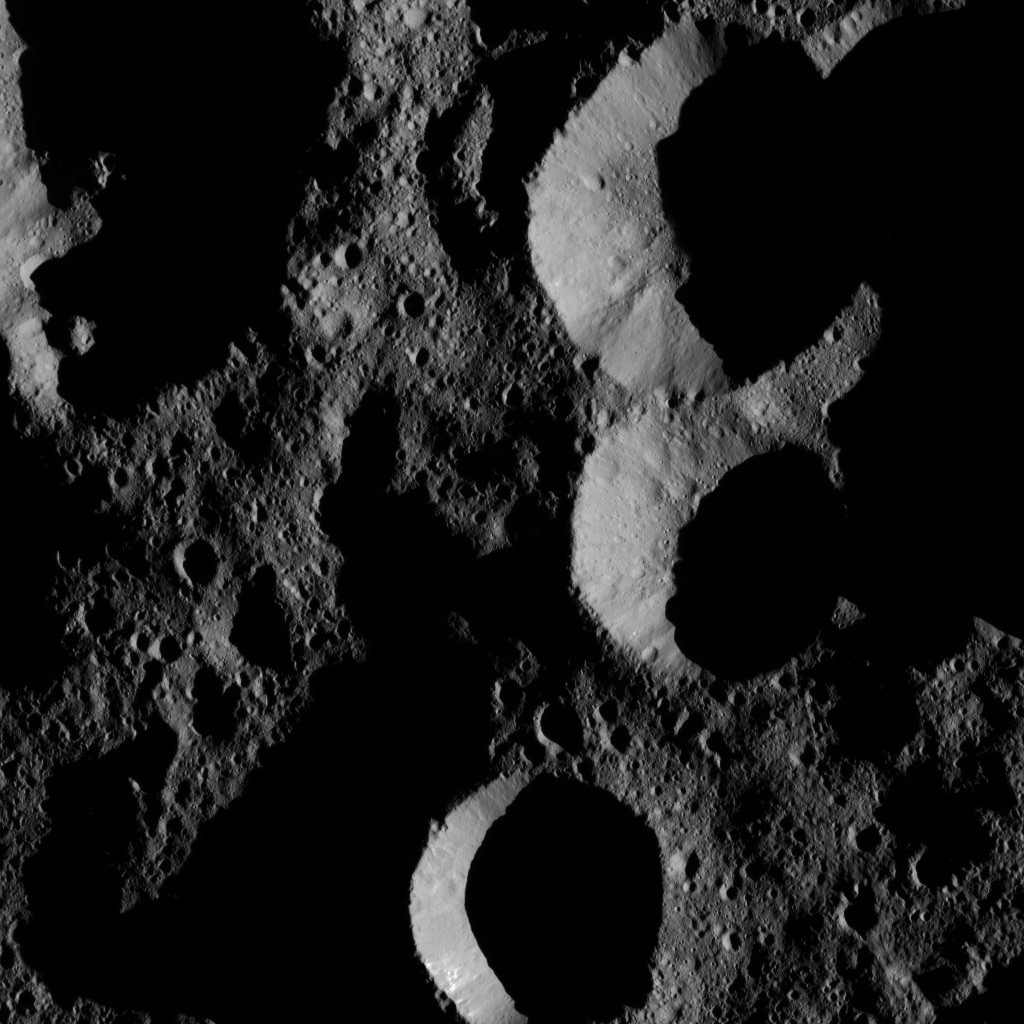

Dawn LAMO Image 153

NASA’s Dawn spacecraft obtained this view of shadowed craters near Ceres’ north pole. Ceres has only a modest tilt of a few degrees to its rotational axis, so its polar regions do not experience drastic changes in the sun’s angle and length of day like Earth’s extreme north and south.

The image is centered at approximately 73 degrees north latitude, 246 degrees east longitude.

Dawn took this image on May 28, 2016, from its low-altitude mapping orbit, at a distance of about 240 miles (385 kilometers) above the surface. The image resolution is 120 feet (35 meters) per pixel.

Dawn’s mission is managed by JPL for NASA’s Science Mission Directorate in Washington. Dawn is a project of the directorate’s Discovery Program, managed by NASA’s Marshall Space Flight Center in Huntsville, Alabama. UCLA is responsible for overall Dawn mission science. Orbital ATK, Inc., in Dulles, Virginia, designed and built the spacecraft. The German Aerospace Center, the Max Planck Institute for Solar System Research, the Italian Space Agency and the Italian National Astrophysical Institute are international partners on the mission team.

Credit: NASA/JPL-Caltech/UCLA/MPS/DLR/IDA